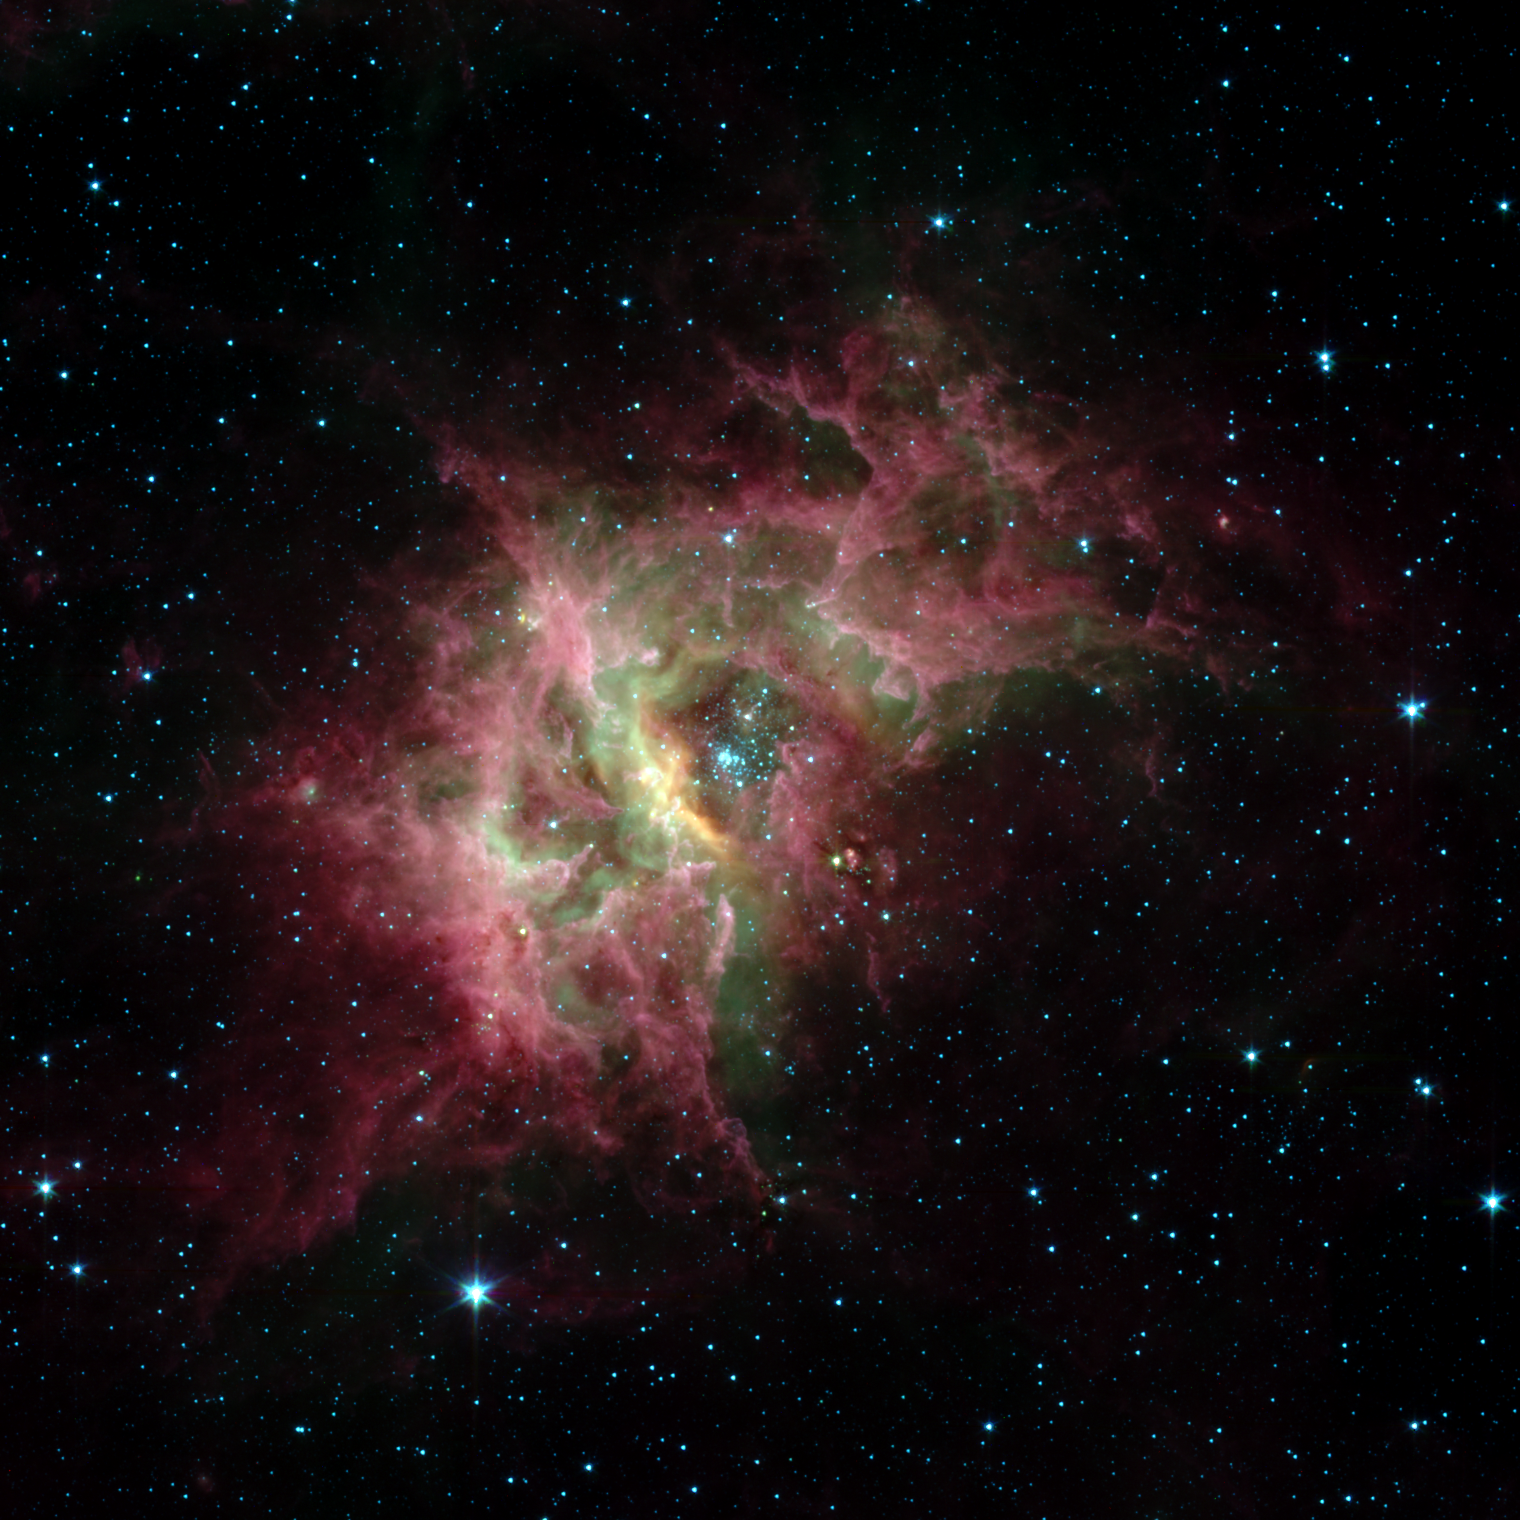

Stellar Jewels Shine in New Spitzer Image

One of the most prolific birthing grounds in our Milky Way galaxy, a nebula called RCW 49, is exposed in superb detail for the first time in this new image from NASA’s Spitzer Space Telescope. Located 13,700 light-years away in the southern constellation Centaurus, RCW 49 is a dark and dusty stellar nursery that houses more than 2,200 stars.

Because many of the stars in RCW 49 are deeply embedded in plumes of dust, they cannot be seen at visible wavelengths. When viewed with Spitzer’s infrared eyes, however, RCW 49 becomes transparent. Like cracking open a quartz rock to discover its jewels inside, the nebula’s newborn stars have been dramatically exposed.

This image taken by Spitzer’s infrared array camera highlights the nebula’s older stars (blue stars in center pocket), its gas filaments (green) and dusty tendrils (pink). Speckled throughout the murky clouds are more than 300 never-before-seen newborn stars.

Astronomers are interested in further studying these newfound proto-stars because they offer a fresh look at star formation in our own galaxy.

This image was taken on Dec. 23, 2003, and is composed of photographs obtained at four wavelengths: 3.6 microns (blue), 4.5 microns (green), 5.8 microns (orange) and 8 microns (red).

Credit: NASA/JPL-Caltech/University of Wisconsin